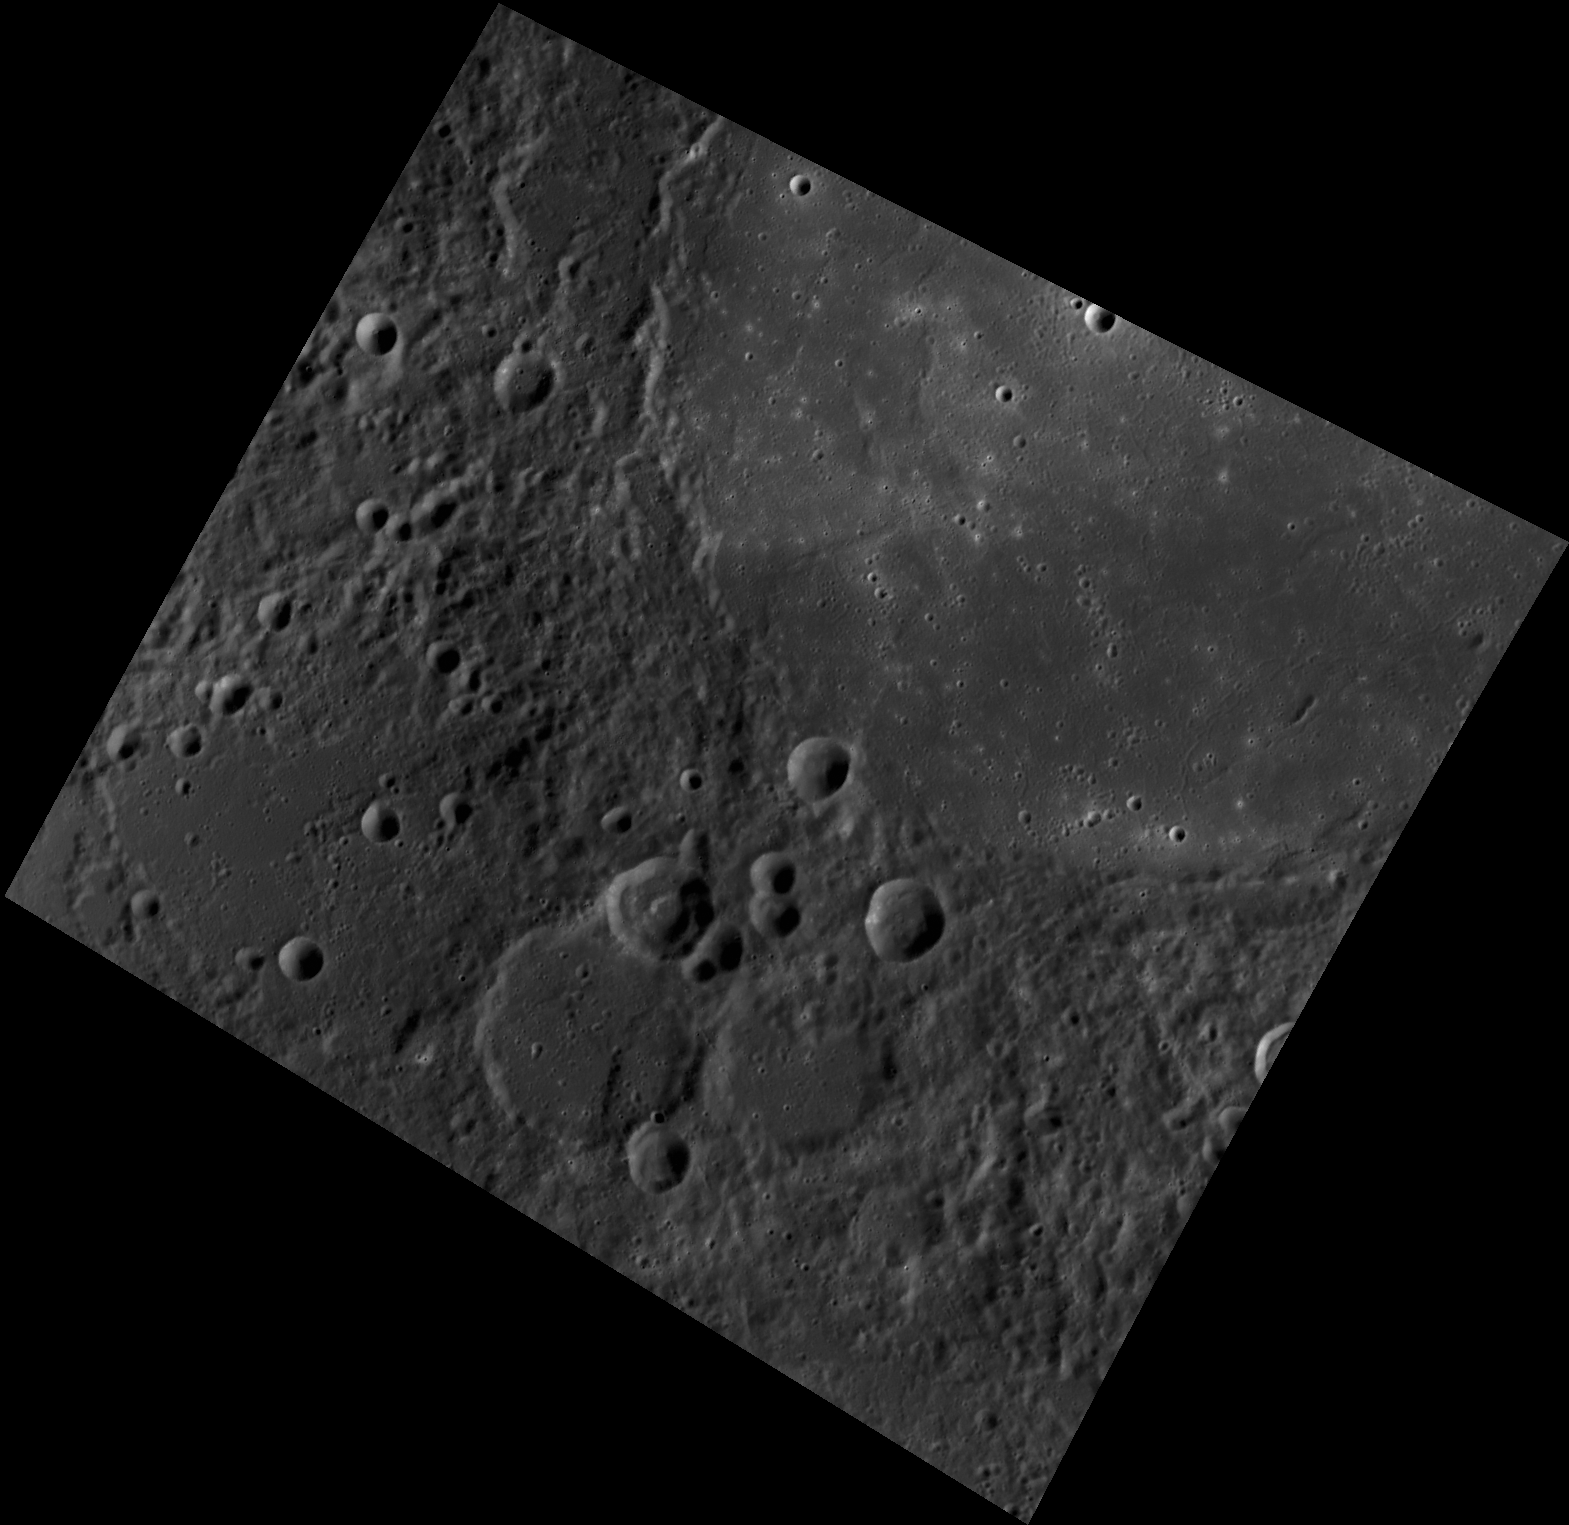

Happy Thanksgiving from the MESSENGER Team!

This image, taken with the Wide Angle Camera (WAC), shows a portion of Copland crater and its ejecta blanket. Copland crater is flooded with volcanic material, giving it a smooth appearance. The crater was named for Aaron Copland, the 20th century American composer and conductor whose ballet score Appalachian Spring popularized the Shaker melody Simple Gifts.

This image was acquired as part of MDIS’s high-resolution albedo base map. The best images for discerning variations in albedo, or brightness, on the surface are acquired when the Sun is overhead, so these images typically are taken with low incidence angles. The albedo base map is a major mapping campaign in MESSENGER’s extended mission and will cover Mercury’s surface at an average resolution of 200 meters/pixel.

Date acquired: July 04, 2012
Image Mission Elapsed Time (MET): 249873132
Image ID: 2135748
Instrument: Wide Angle Camera (WAC) of the Mercury Dual Imaging System (MDIS)
WAC filter: 7 (748 nanometers)
Center Latitude: 35.98°
Center Longitude: 70.56° E
Resolution: 203 meters/pixel
Scale: Copland crater is 209 km (130 miles) in diameter
Incidence Angle: 55.8°
Emission Angle: 26.7°
Phase Angle: 82.6°

The MESSENGER spacecraft is the first ever to orbit the planet Mercury, and the spacecraft’s seven scientific instruments and radio science investigation are unraveling the history and evolution of the Solar System’s innermost planet. Visit the Why Mercury? section of this website to learn more about the key science questions that the MESSENGER mission is addressing. During the one-year primary mission, MDIS acquired 88,746 images and extensive other data sets. MESSENGER is now in a year-long extended mission, during which plans call for the acquisition of more than 80,000 additional images to support MESSENGER’s science goals.

These images are from MESSENGER, a NASA Discovery mission to conduct the first orbital study of the innermost planet, Mercury. For information regarding the use of images, see the MESSENGER image use policy.

Credit: NASA/Johns Hopkins University Applied Physics Laboratory/Carnegie Institution of Washington